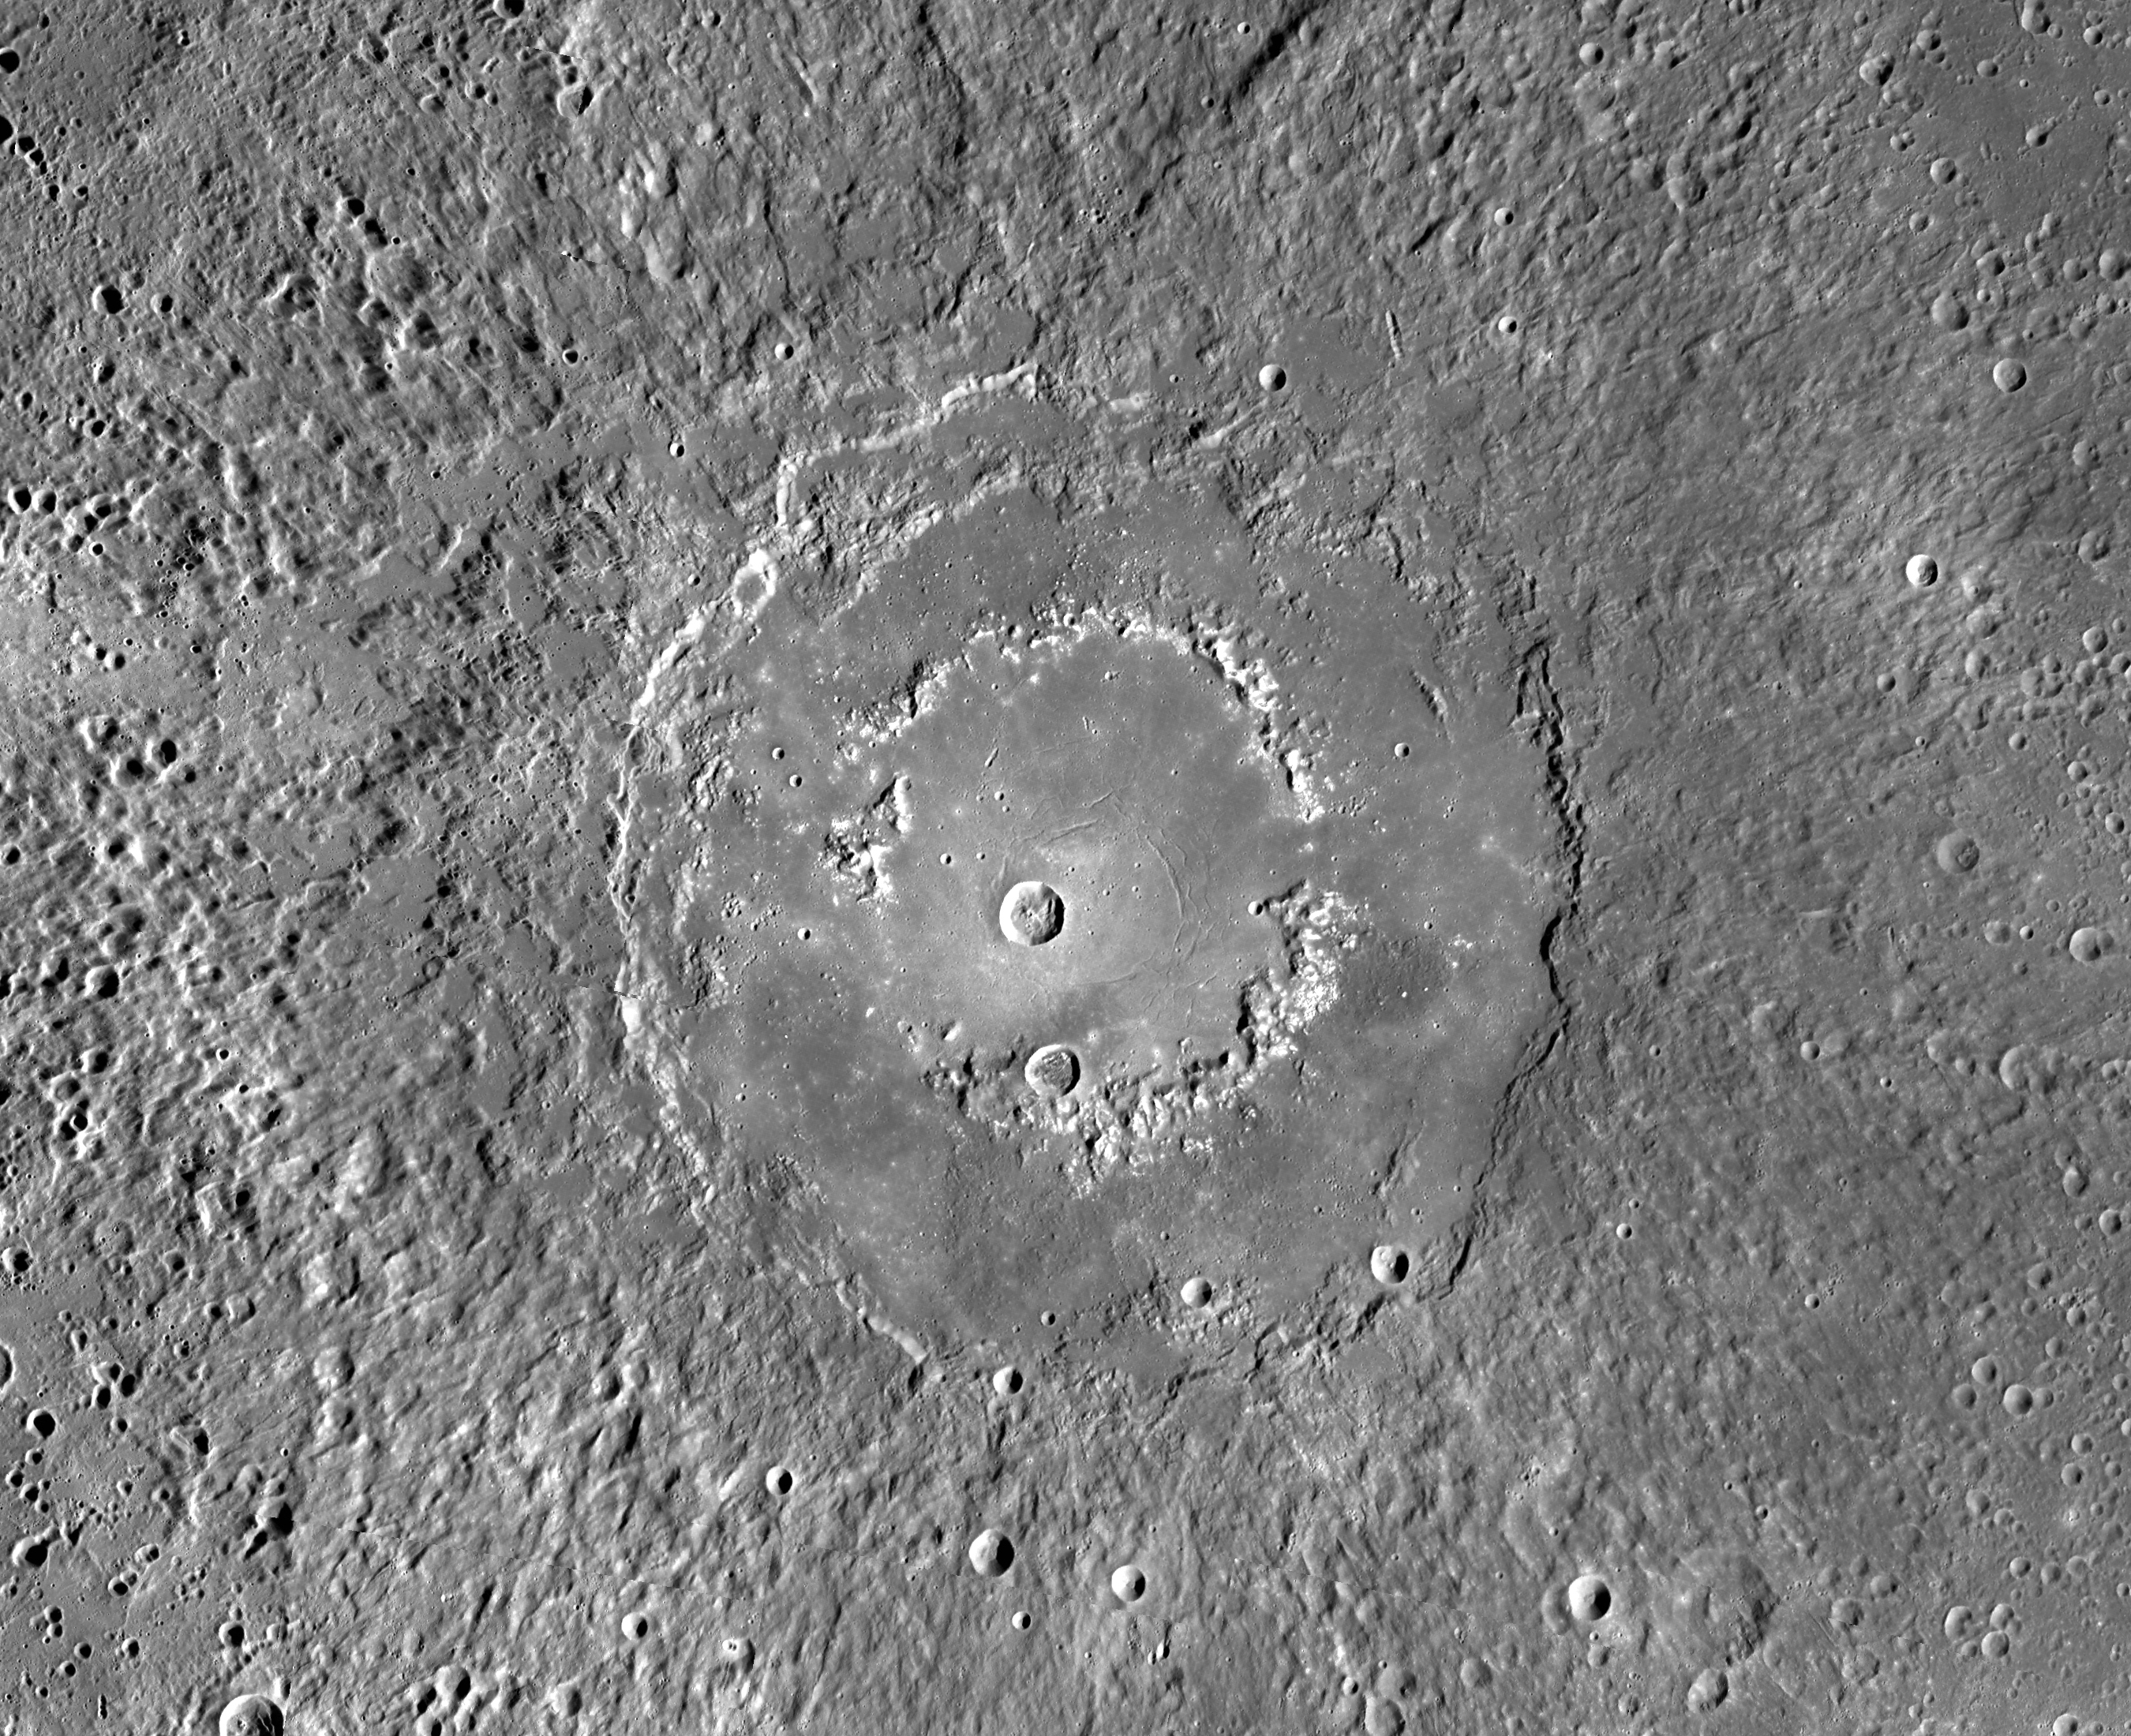

A Detailed Look at Raditladi Basin

This MDIS mosaic provides a detailed view of the features and structures associated with the peak-ring basin Raditladi. Raditladi, first imaged during MESSENGER’s first Mercury flyby and named in April 2008, continues to be an intriguing region of study, with its well-preserved features, relatively young age, exterior impact melt ponds, hollows-covered peak ring, and concentric troughs on its floor.

Instrument: Mercury Dual Imaging System (MDIS)
Center Latitude: 27.1° N
Center Longitude: 119.2° E
Scale: Raditladi has a diameter of 258 kilometers (160 miles)

The MESSENGER spacecraft is the first ever to orbit the planet Mercury, and the spacecraft’s seven scientific instruments and radio science investigation are unraveling the history and evolution of the Solar System’s innermost planet. In the mission’s more than four years of orbital operations, MESSENGER has acquired over 250,000 images and extensive other data sets. MESSENGER’s highly successful orbital mission is about to come to an end, as the spacecraft runs out of propellant and the force of solar gravity causes it to impact the surface of Mercury in April 2015.

For information regarding the use of images, see the MESSENGER image use policy.

Credit: NASA/Johns Hopkins University Applied Physics Laboratory/Carnegie Institution of Washington